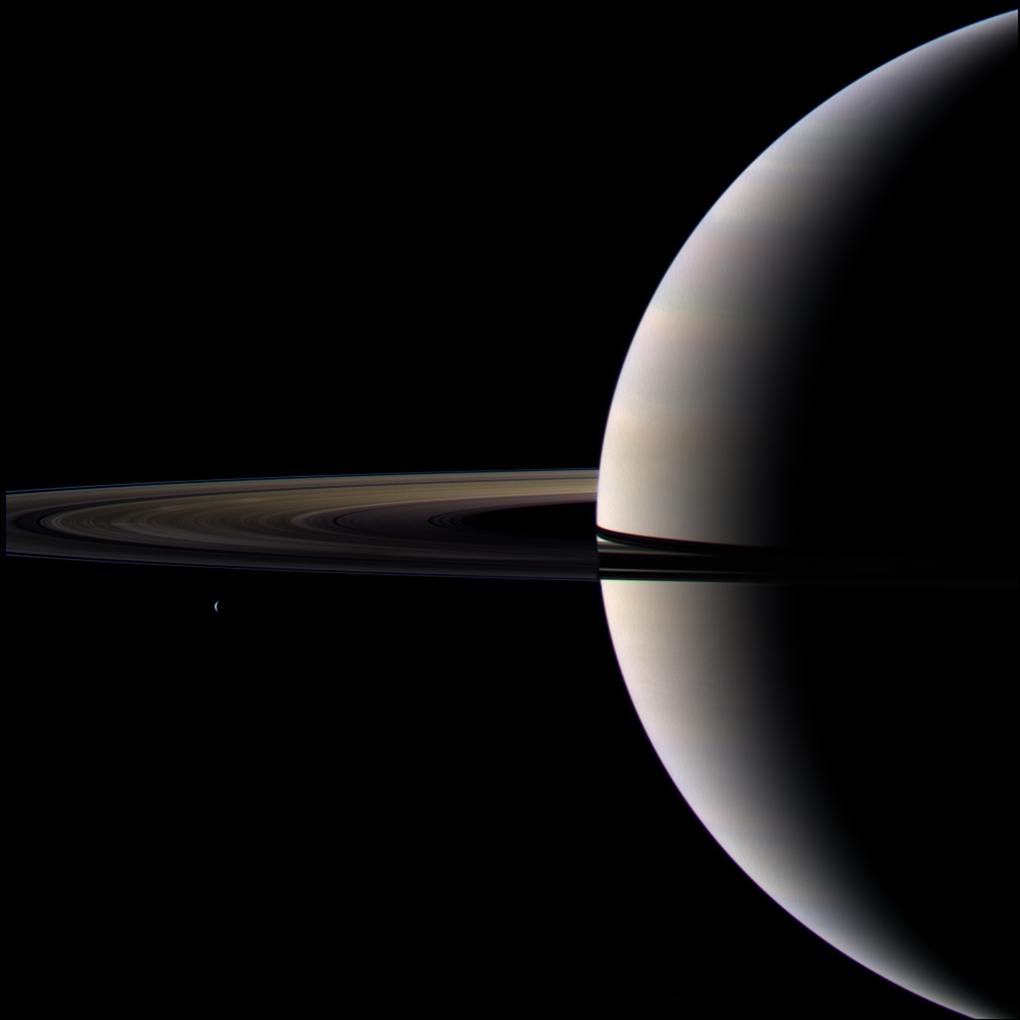

World of Clouds and Ice

Looking cool and serene, Saturn shares its soft glow with Cassini.

This view of Saturn, its rings and the moon Tethys represents “Target 1” in the fall 2009 edition of the Cassini Scientist for a Day contest.

The contest is designed to give students a taste of life as a scientist by challenging them to wr

ite an essay describing the value of one target choice among three for Cassini to image.

A bonus feature in the image is the presence of bright spokes on and just above the ansa, or curved edge of the darkened ringplane. The spokes are made visible here by sunlight scattering through the dust-sized icy particles and toward Cassini’s cameras.

Images taken using red, blue and green spectral filters were combined to create this color view. The images were acquired with the Cassini wide-angle camera on Oct. 11, 2009 at a distance of 1.7 million kilometers (1 million miles) from Saturn.

The Cassini-Huygens mission is a cooperative project of NASA, the European Space Agency and the Italian Space Agency. The Jet Propulsion Laboratory, a division of the California Institute of Technology in Pasadena, manages the mission for NASA’s Science Mission Directorate, Washington, D.C. The Cassini orbiter and its two onboard cameras were designed, developed and assembled at JPL.

Credit: NASA/JPL